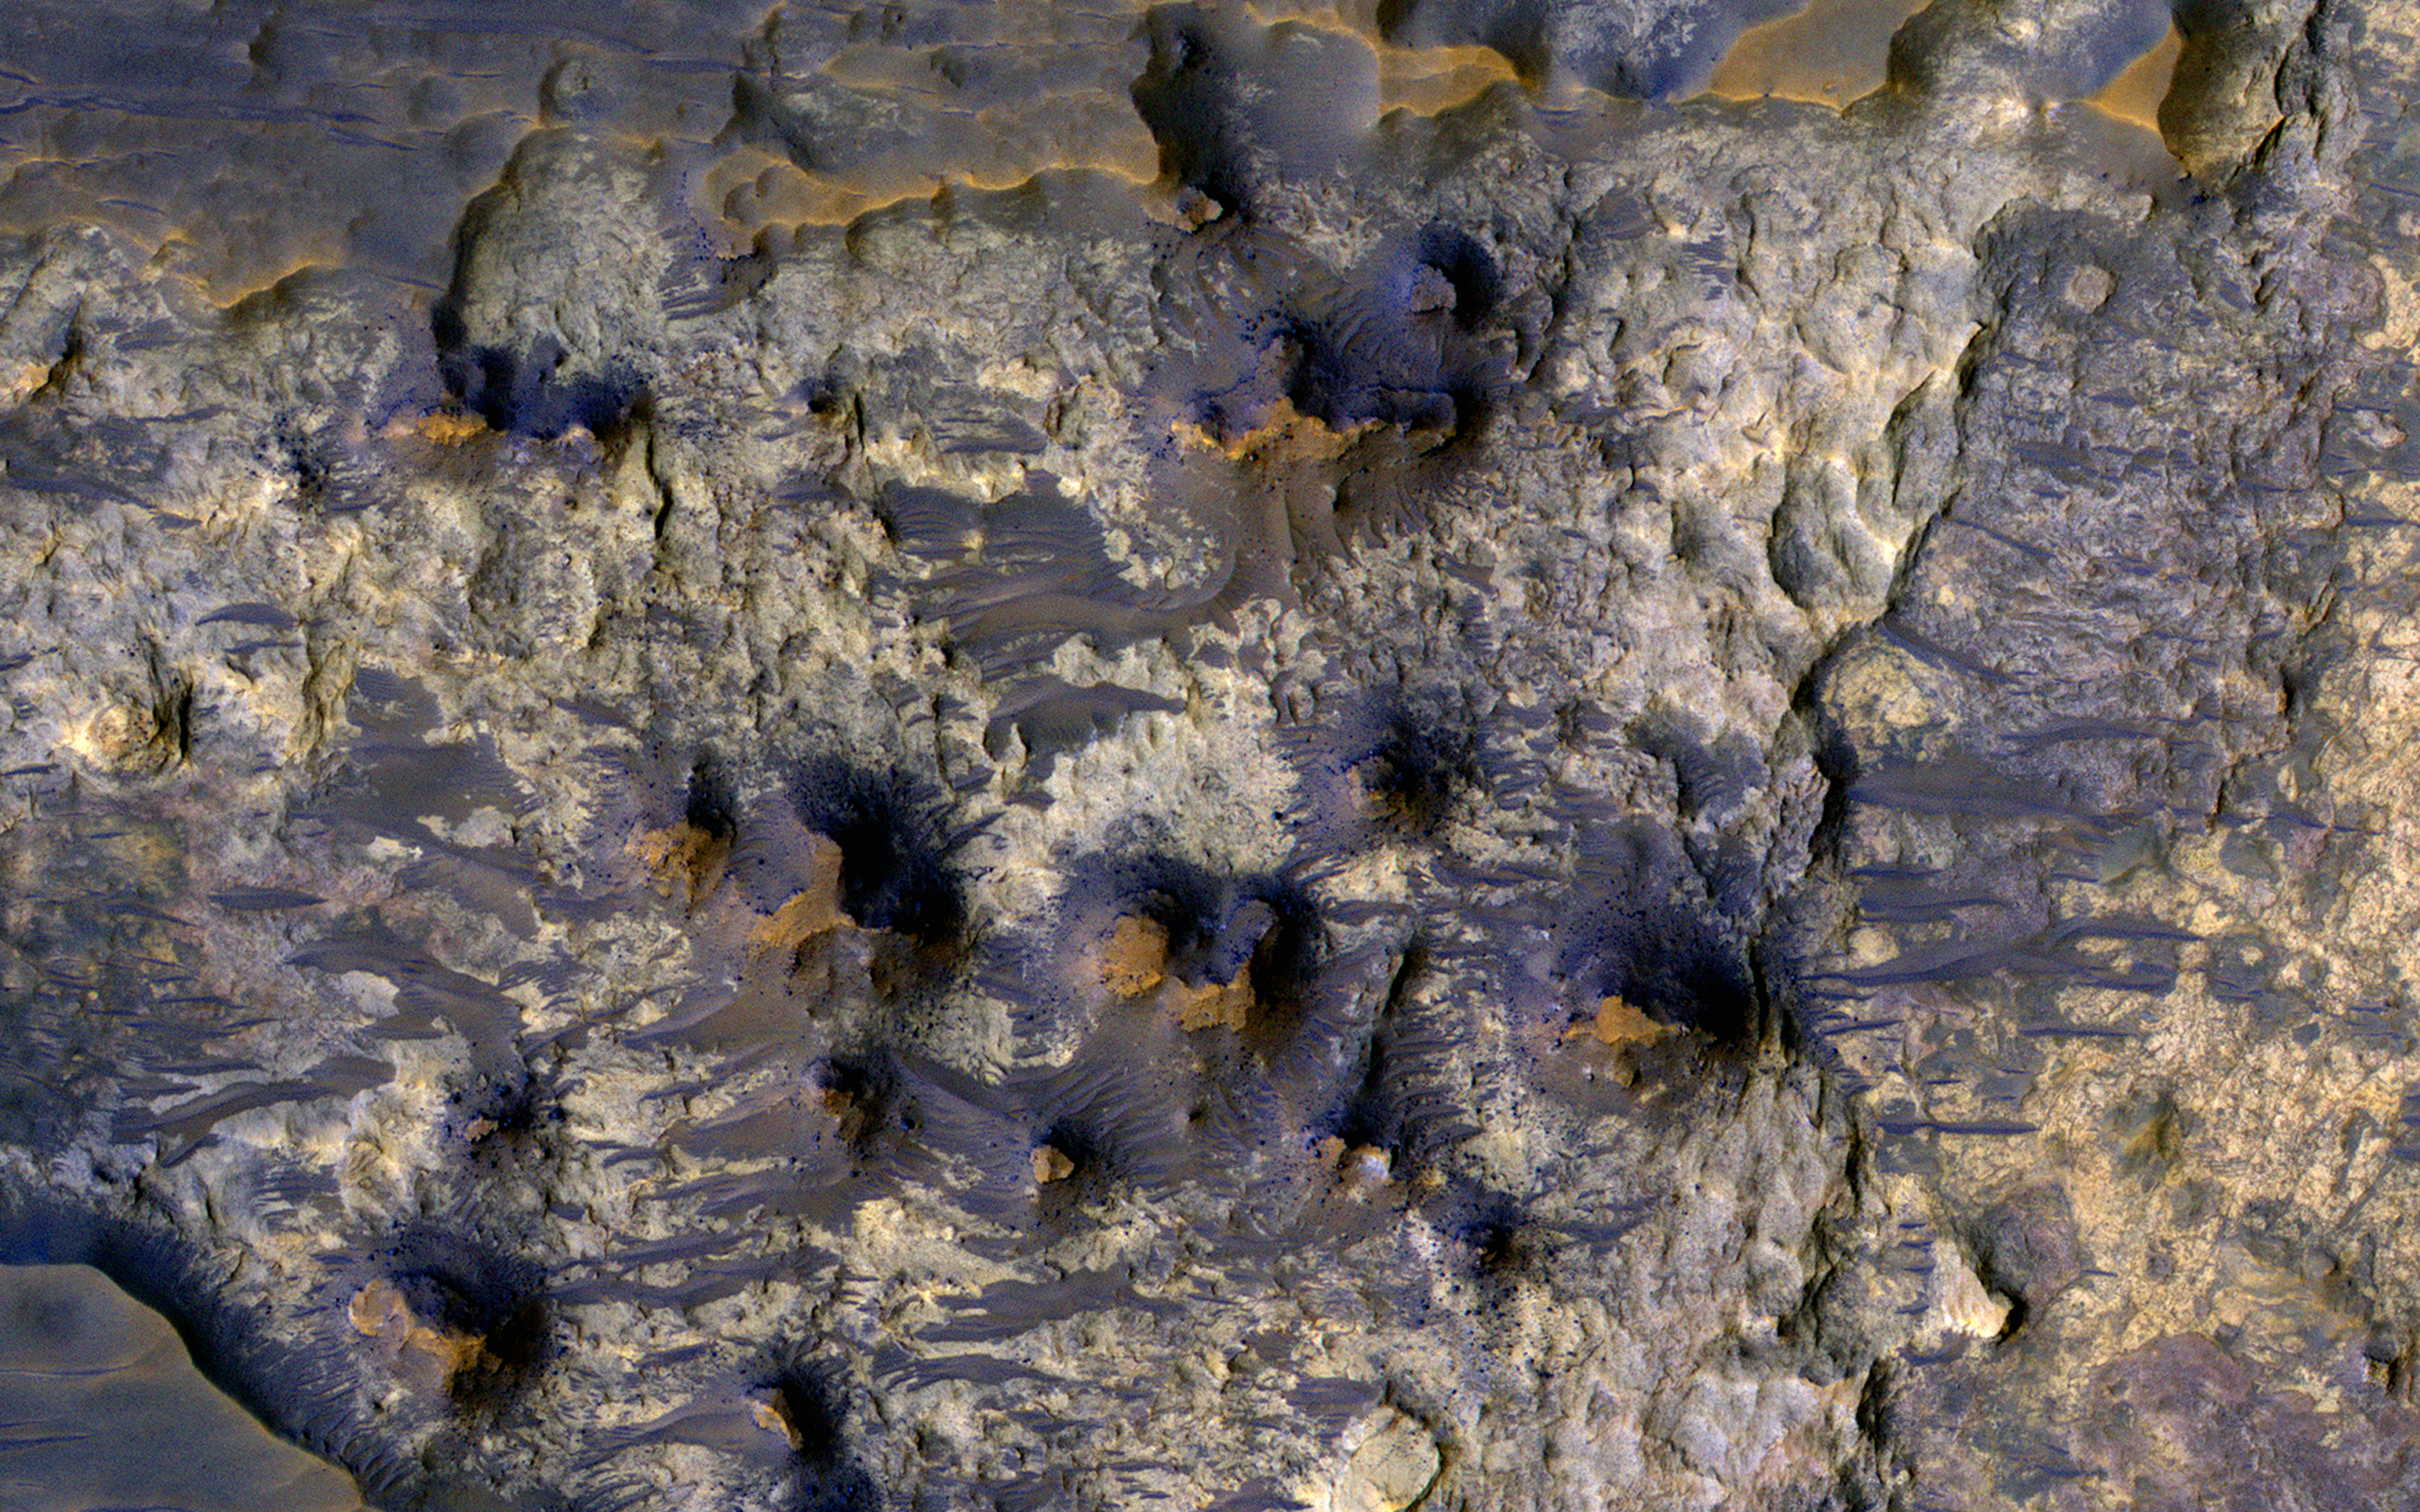

Possible Layers on Floor of Suzhi Crater

This image shows the floor of Suzhi Crater, an approximately 25-kilometer diameter impact crater located northeast of Hellas Planitia. The crater floor is mostly covered by dark-toned deposits; however some patches of the underlying light-toned bedrock are now exposed, like in this Context Camera image.

This enhanced-color infrared image shows a close up of the exposed bedrock on the floor of the crater. Here we can see the lighter-toned bedrock partially covered up by darker-toned bedrock and a few wind-blown bedforms. The lighter-toned bedrock appears to lie over yet another type of bedrock in our image, which appears to be yellowish and heavily fractured. What complex tale of Martian geologic and climate history might these rocks tell us if we were able to sample them in person? Perhaps, one day we’ll know.

The University of Arizona, Tucson, operates HiRISE, which was built by Ball Aerospace & Technologies Corp., Boulder, Colo. NASA’s Jet Propulsion Laboratory, a division of Caltech in Pasadena, California, manages the Mars Reconnaissance Orbiter Project for NASA’s Science Mission Directorate, Washington.

Credit: NASA/JPL-Caltech/Univ. of Arizona